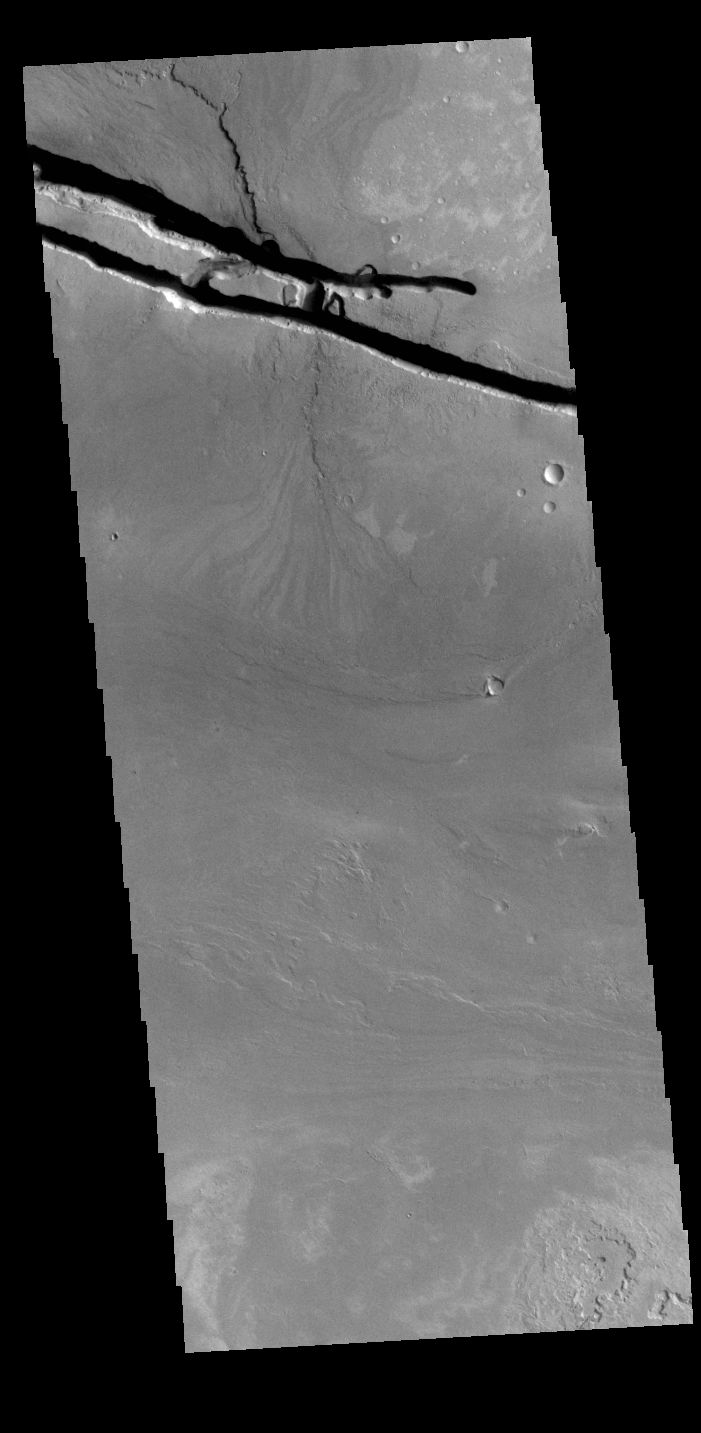

Cerberus Fossae

The linear depressions at the top of the VIS image are some of the graben that comprise Cerberus Fossae. Graben form where extensional tectonic forces allows blocks of material to subside between paired faults. Cerberus Fossae is located in Elysium Planitia, southeast of the Elysium Mons volcanic complex. These graben were also the source of significant volcanic flows, creating the flow features to the top and the bottom of the graben. These flows are called Athabasca Valles. Water may have also been released from the graben, creating a complex history for channel forms in this region.

Credit: NASA/JPL-Caltech/ASU